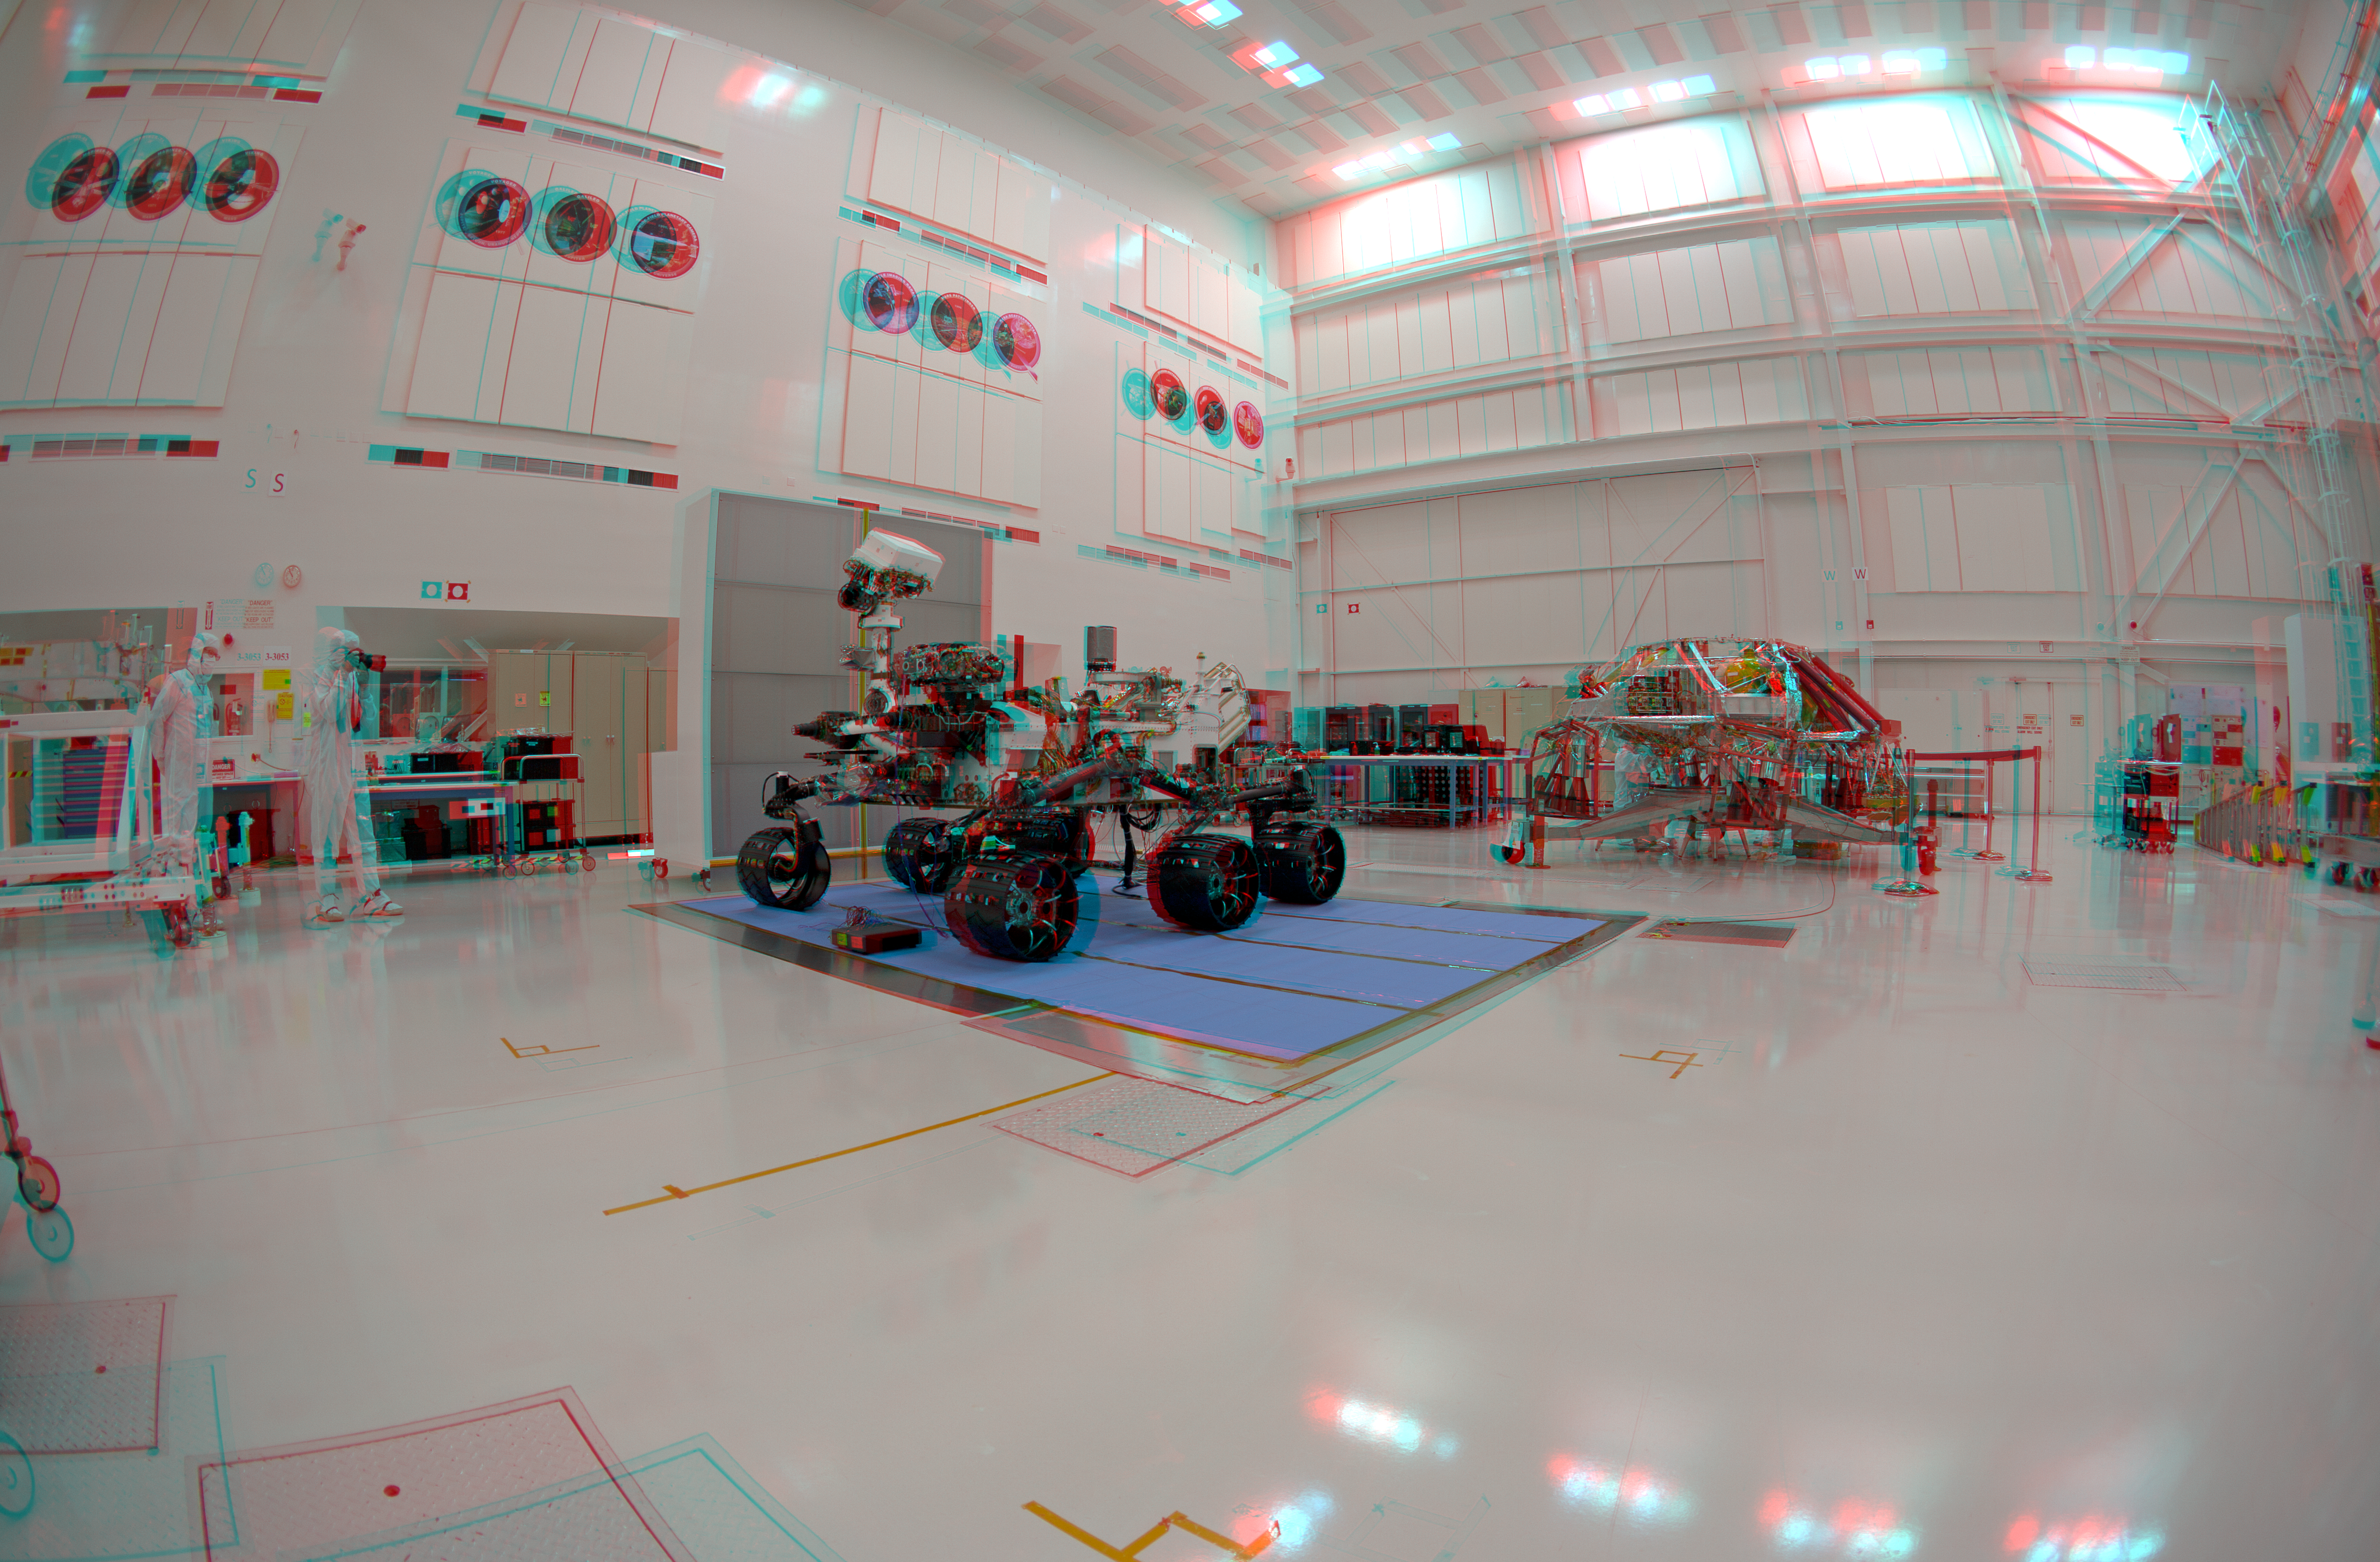

3-D Anaglyph Fish-eye View of NASA’s Curiosity Rover and its Rocket-Powered Descent Vehicle

NASA’s Curiosity rover and its rocket-powered descent vehicle pose for a portrait at JPL’s Spacecraft Assembly Facility. During a nearly two-year prime mission after landing on Mars, the rover will investigate whether Gale Crater ever offered conditions favorable for microbial life, including the chemical ingredients for life.

NASA’s Jet Propulsion Laboratory, a division of the California Institute of Technology, Pasadena, Calif., manages the Mars Science Laboratory Project for the NASA Science Mission Directorate, Washington.

Credit: NASA/JPL-Caltech